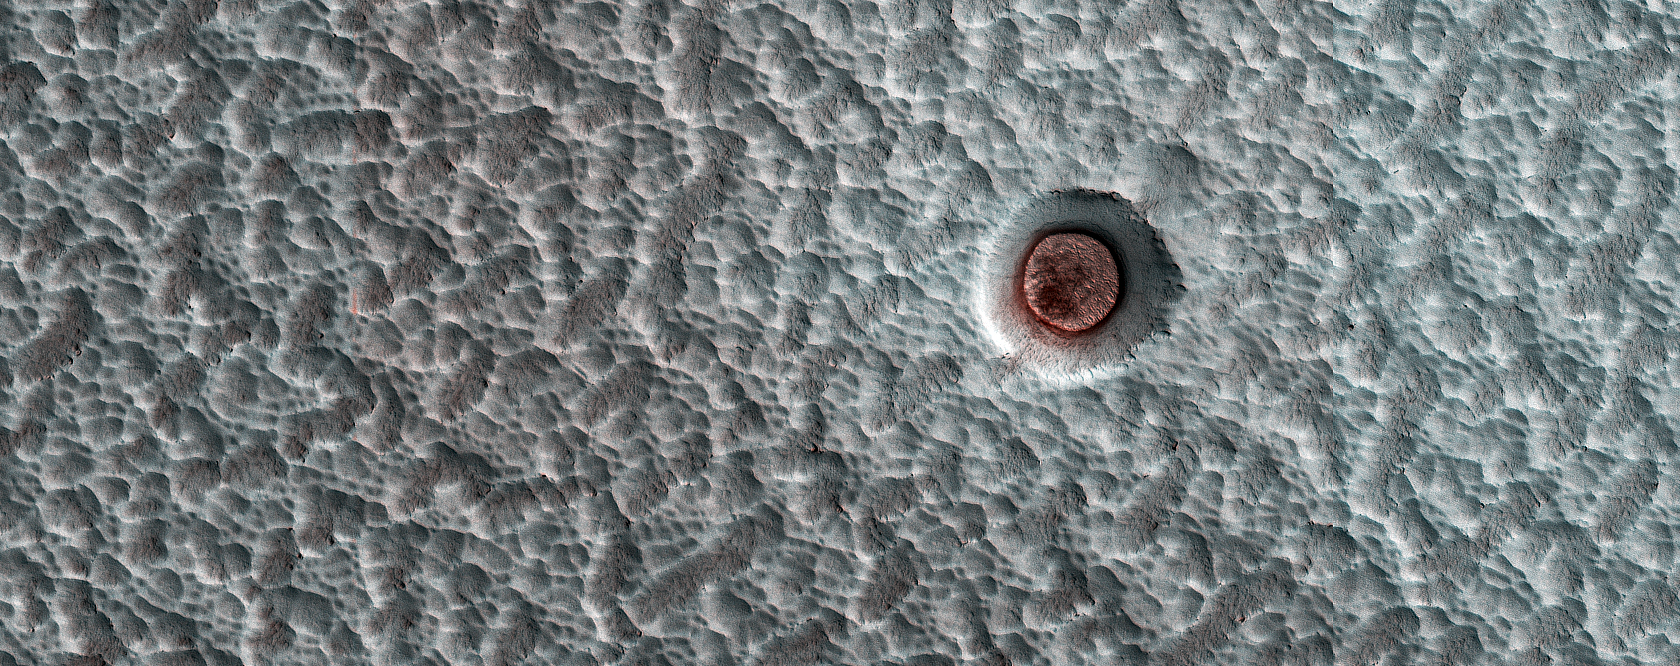

North Polar Changes over 6 Mars Years

MRO has been observing Mars for 6 Mars Years (MY), each of which lasts for 687 Earth days. Shown here is an impact crater on the north polar ice cap, which contains an icy deposit on the crater floor.

These inter-crater ice deposits shrink and expand or change shape or surface texture from year to year. In this animation, we can see the appearance of this crater fill in MY 29 (2/2008), 30 (8/2010), 31 (7/2012), 33 (2/2016), 34 (1/2018), and 35 (12/2019).

The map is projected here at a scale of 25 centimeters (9.8 inches) per pixel. (The original image scale is 31.7 centimeters [12.5 inches] per pixel [with 1 x 1 binning] to 63.4 centimeters [25.0 inches] per pixel [with 2 x 2 binning].) North is up.

The University of Arizona, in Tucson, operates HiRISE, which was built by Ball Aerospace & Technologies Corp., in Boulder, Colorado. NASA’s Jet Propulsion Laboratory, a division of Caltech in Pasadena, California, manages the Mars Reconnaissance Orbiter Project for NASA’s Science Mission Directorate, Washington.

Credit: NASA/JPL-Caltech/University of Arizona